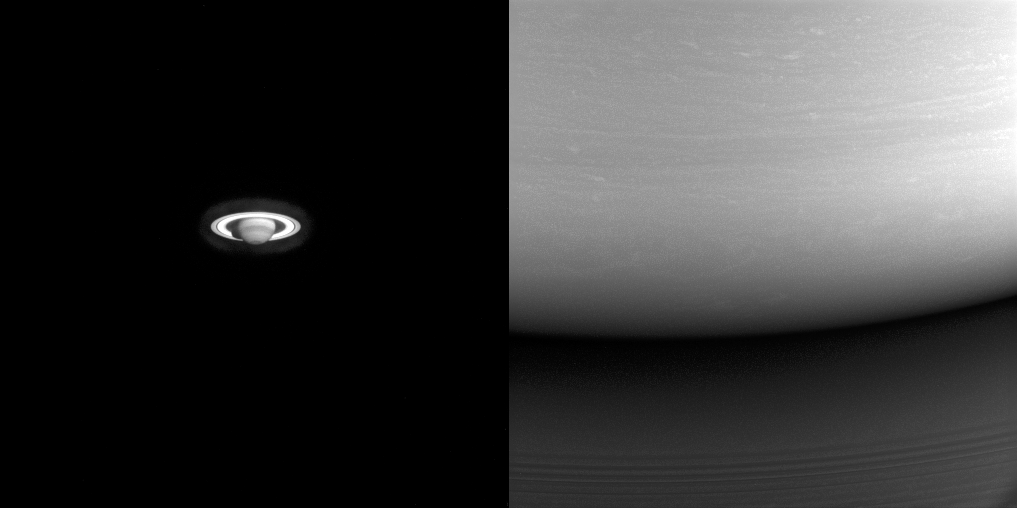

Alpha and Omega

These two images illustrate just how far Cassini traveled to get to Saturn. On the left is one of the earliest images Cassini took of the ringed planet, captured during the long voyage from the inner solar system. On the right is one of Cassini’s final images of Saturn, showing the site where the spacecraft would enter the atmosphere on the following day.

In the left image, taken in 2001, about six months after the spacecraft passed Jupiter for a gravity assist flyby, the best view of Saturn using the spacecraft’s high-resolution (narrow-angle) camera was on the order of what could be seen using the Earth-orbiting Hubble Space Telescope. At the end of the mission (at right), from close to Saturn, even the lower resolution (wide-angle) camera could capture just a tiny part of the planet.

The left image looks toward Saturn from 20 degrees below the ring plane and was taken on July 13, 2001 in wavelengths of infrared light centered at 727 nanometers using the Cassini spacecraft narrow-angle camera. The view at right is centered on a point 6 degrees north of the equator and was taken in visible light using the wide-angle camera on Sept. 14, 2017.

The view on the left was acquired at a distance of approximately 317 million miles (510 million kilometers) from Saturn. Image scale is about 1,900 miles (3,100 kilometers) per pixel. The view at right was acquired at a distance of approximately 360,000 miles (579,000 kilometers) from Saturn. Image scale is 22 miles (35 kilometers) per pixel.

The Cassini spacecraft ended its mission on Sept. 15, 2017.

The Cassini mission is a cooperative project of NASA, ESA (the European Space Agency) and the Italian Space Agency. The Jet Propulsion Laboratory, a division of Caltech in Pasadena, manages the mission for NASA’s Science Mission Directorate, Washington. The Cassini orbiter and its two onboard cameras were designed, developed and assembled at JPL. The imaging operations center is based at the Space Science Institute in Boulder, Colorado.

Credit: NASA/JPL-Caltech/Space Science Institute